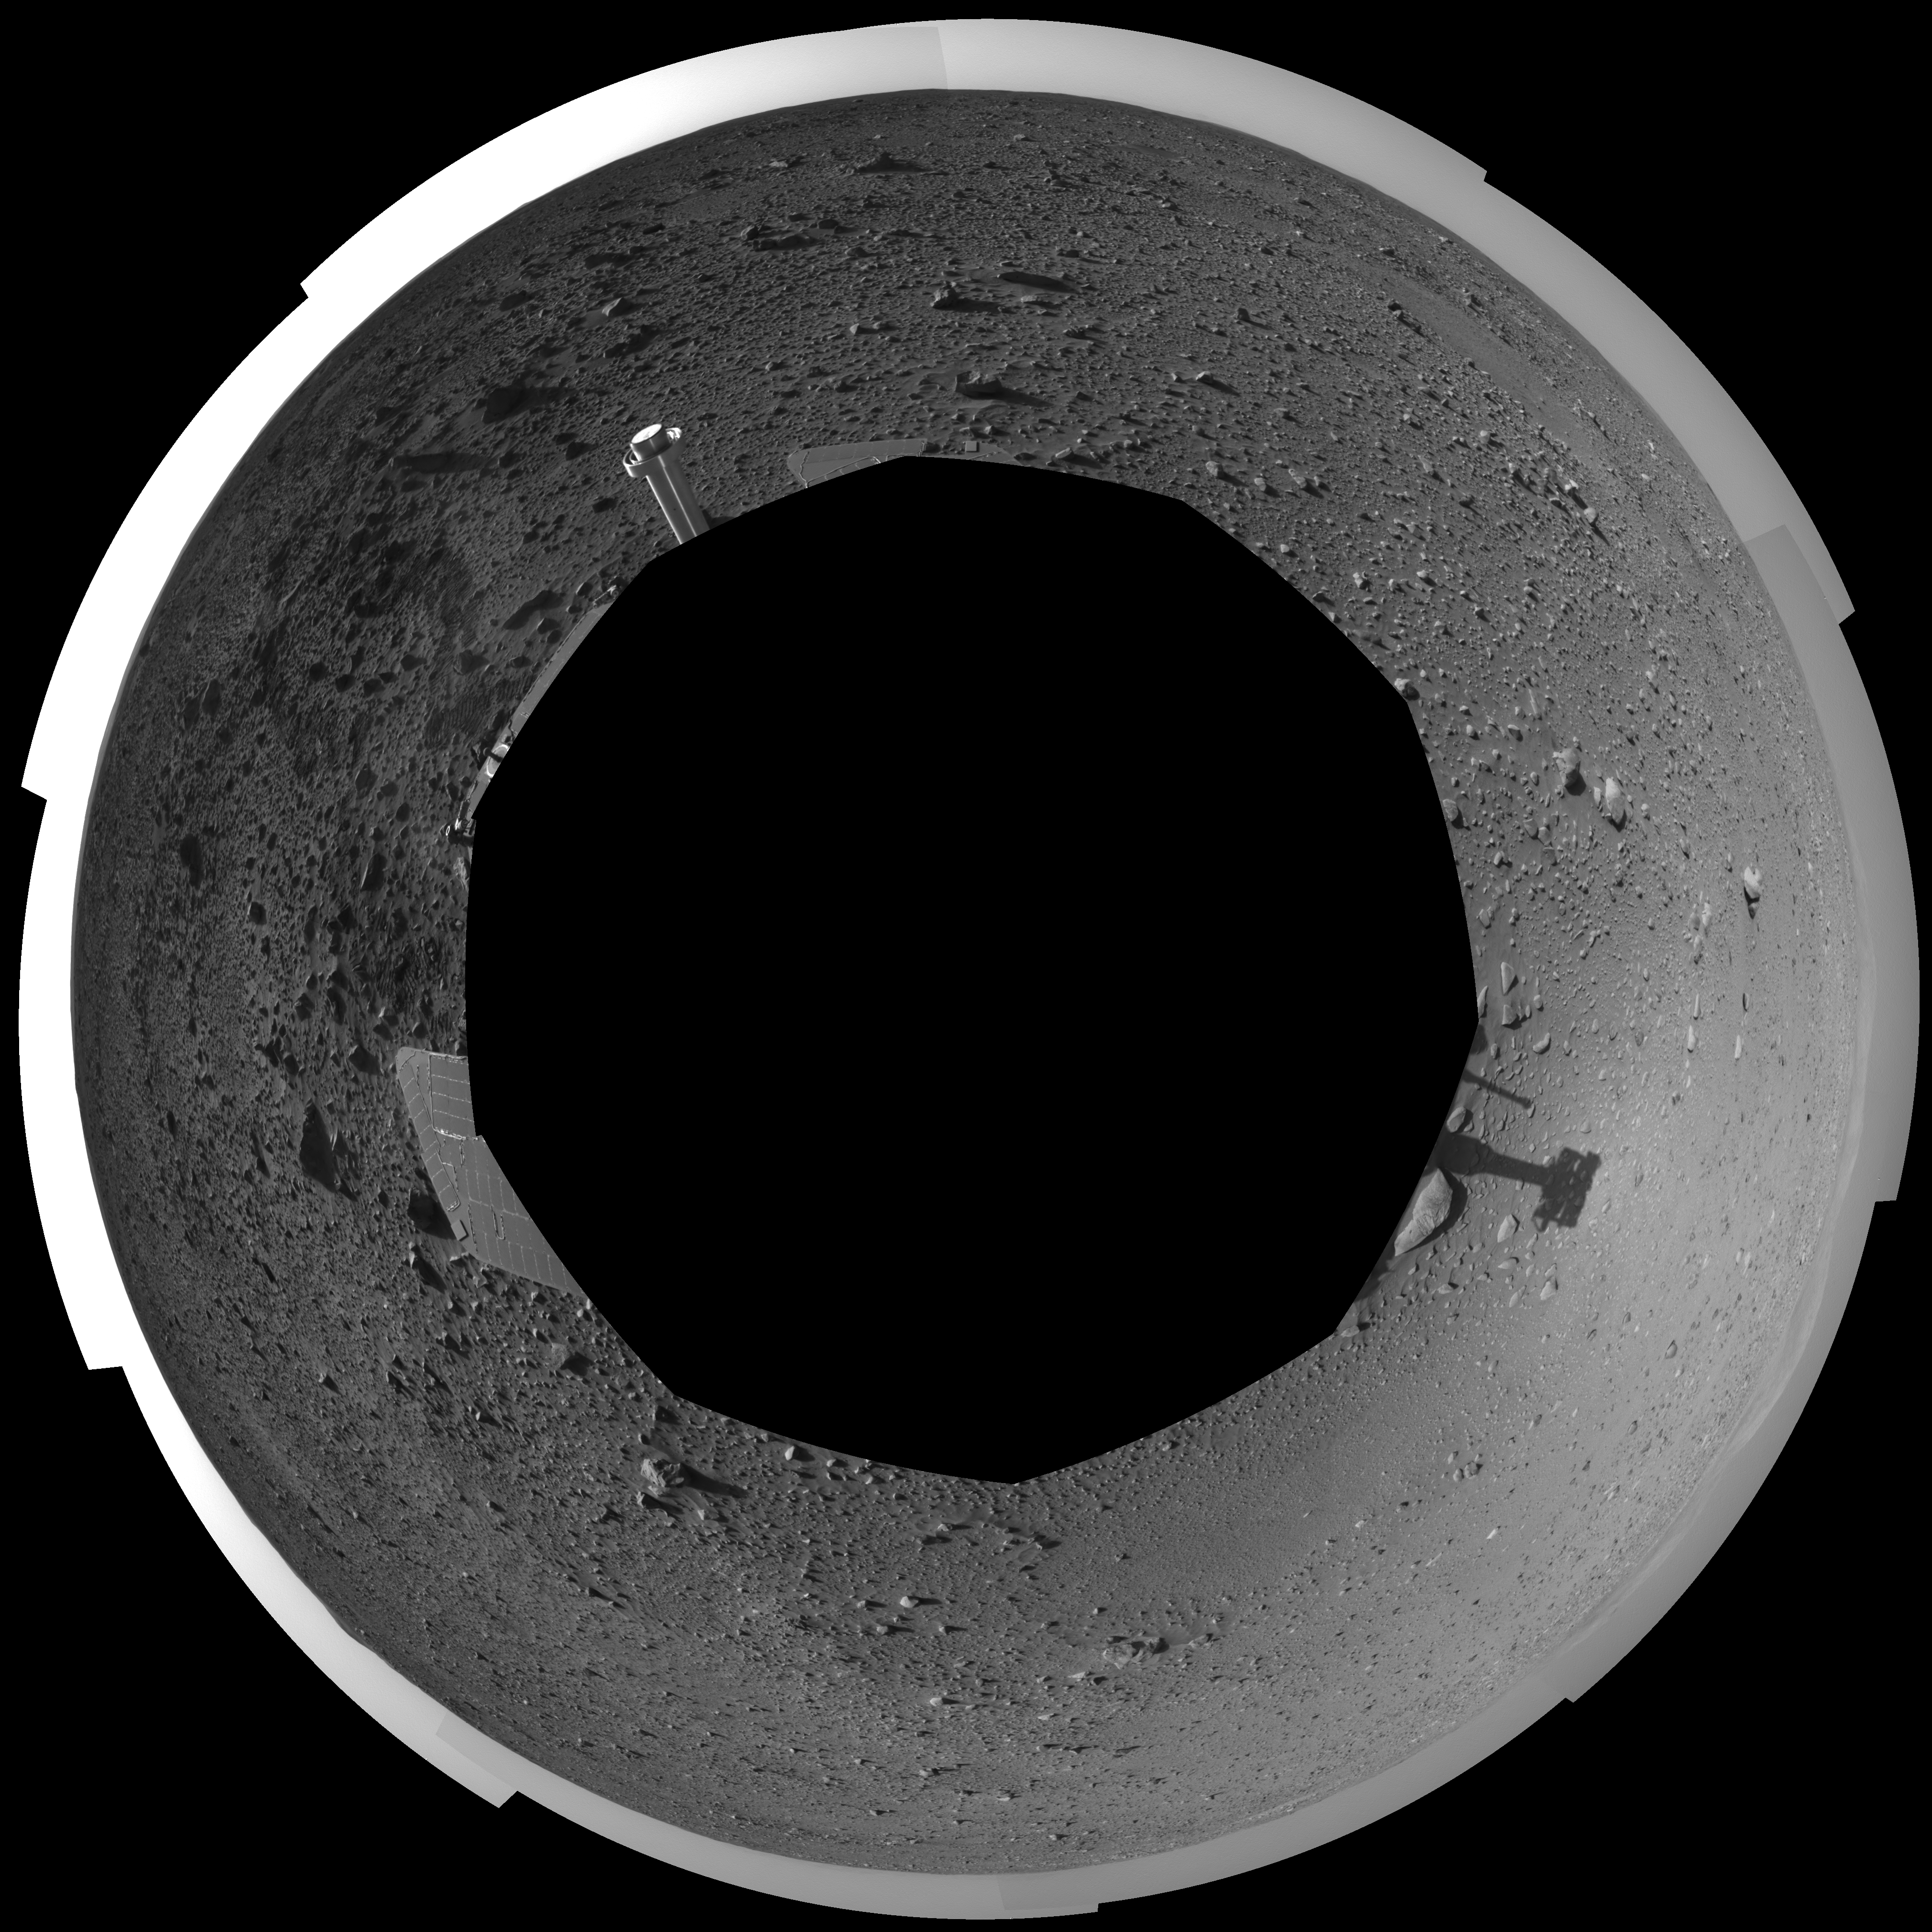

Spirit’s View on Sol 124 (polar)

This polar-projection view was created from navigation camera images that NASA’s Mars Exploration Rover Spirit acquired on sol 124 (May 9, 2004). It reveals Spirit’s view as it gets closer to the “Columbia Hills.”

Credit: NASA/JPL